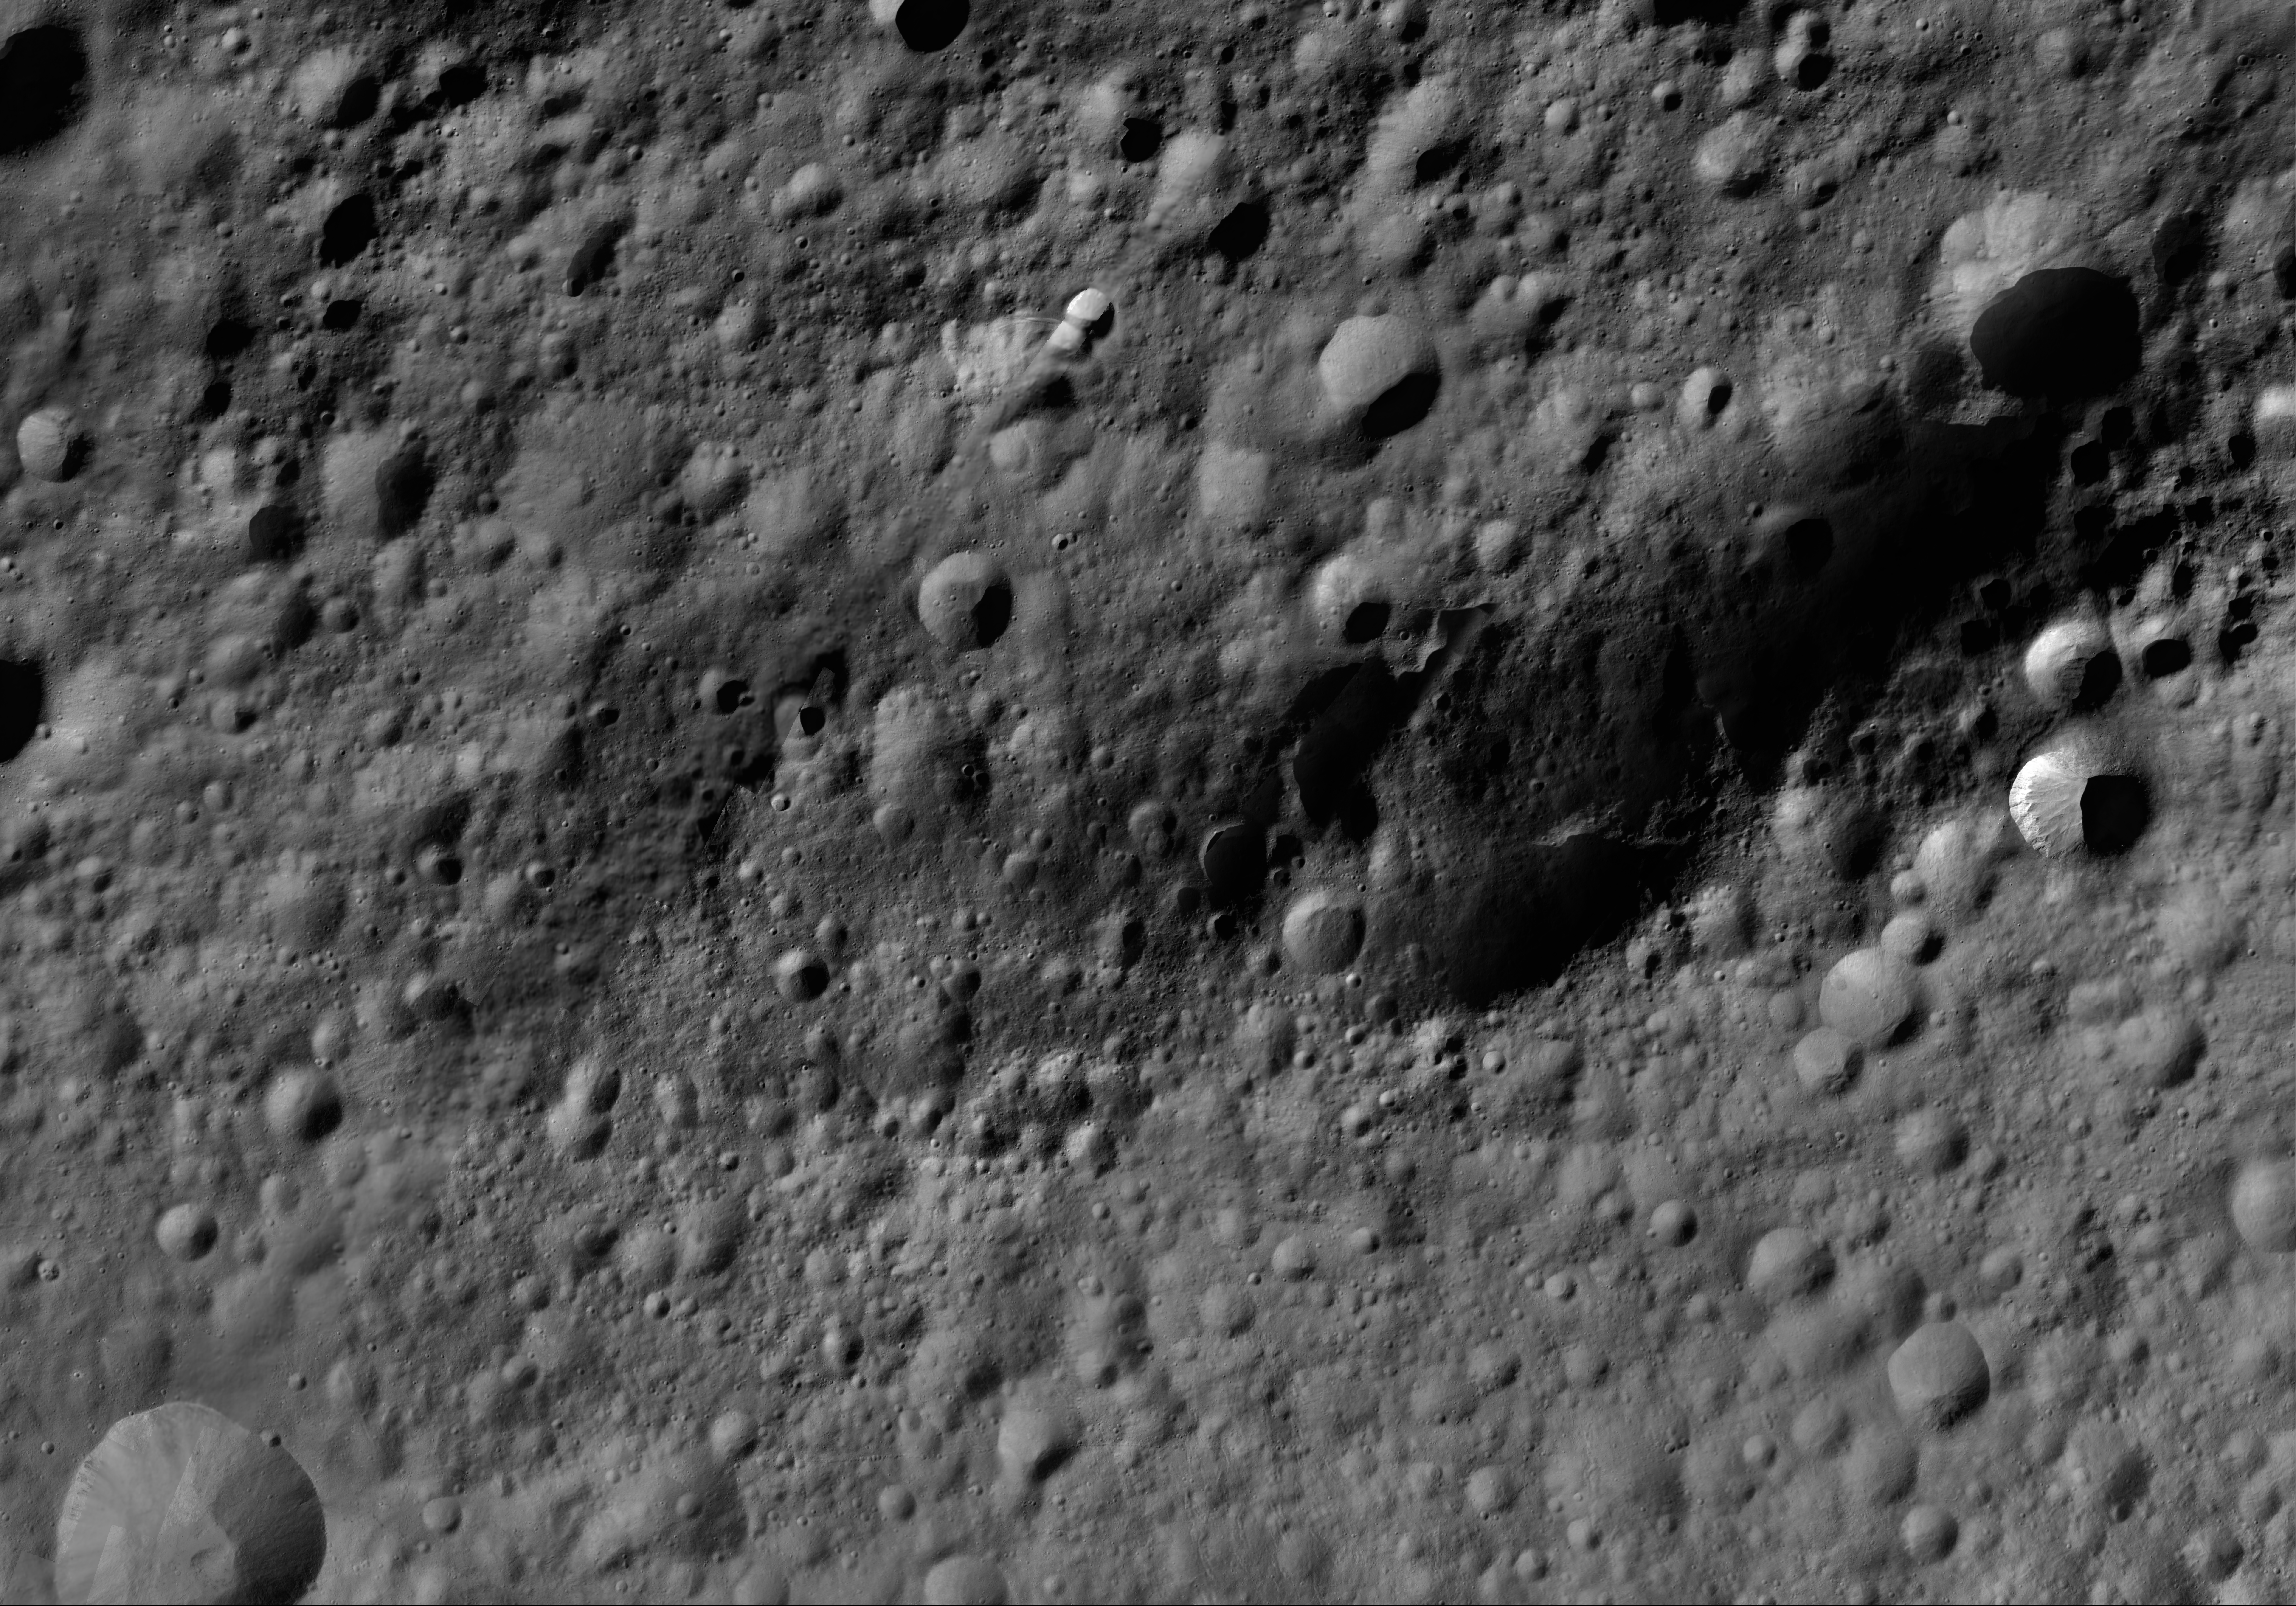

Fabia AV-L-13

This image from the atlas of the giant asteroid Vesta was created from images taken as NASA’s Dawn mission flew around the object, also known as a protoplanet. The set of maps was created from mosaics of10,000 images from Dawn’s framing camera instrument, taken at a low altitude of about 130 miles (210 kilometers). This map is mostly at a scale about that of regional road touring maps, where every inch of map is equivalent to a little more than 3 miles of asteroid (one centimeter equals 2 kilometers).

The full atlas and full resolution file can be viewed at PIA17480. Also available is the PDF file for Fabia.

The Dawn mission to Vesta and Ceres is managed by NASA’s Jet Propulsion Laboratory, a division of the California Institute of Technology in Pasadena, for NASA’s Science Mission Directorate, Washington. The University of California, Los Angeles, is responsible for overall Dawn mission science. The Dawn framing cameras were developed and built under the leadership of the Max Planck Institute for Solar System Research, Katlenburg-Lindau, Germany, with significant contributions by DLR German Aerospace Center, Institute of Planetary Research, Berlin, and in coordination with the Institute of Computer and Communication Network Engineering, Braunschweig. The framing camera project is funded by the Max Planck Society, DLR and NASA.

Credit: NASA/JPL-Caltech/UCLA/MPS/DLR/IDA